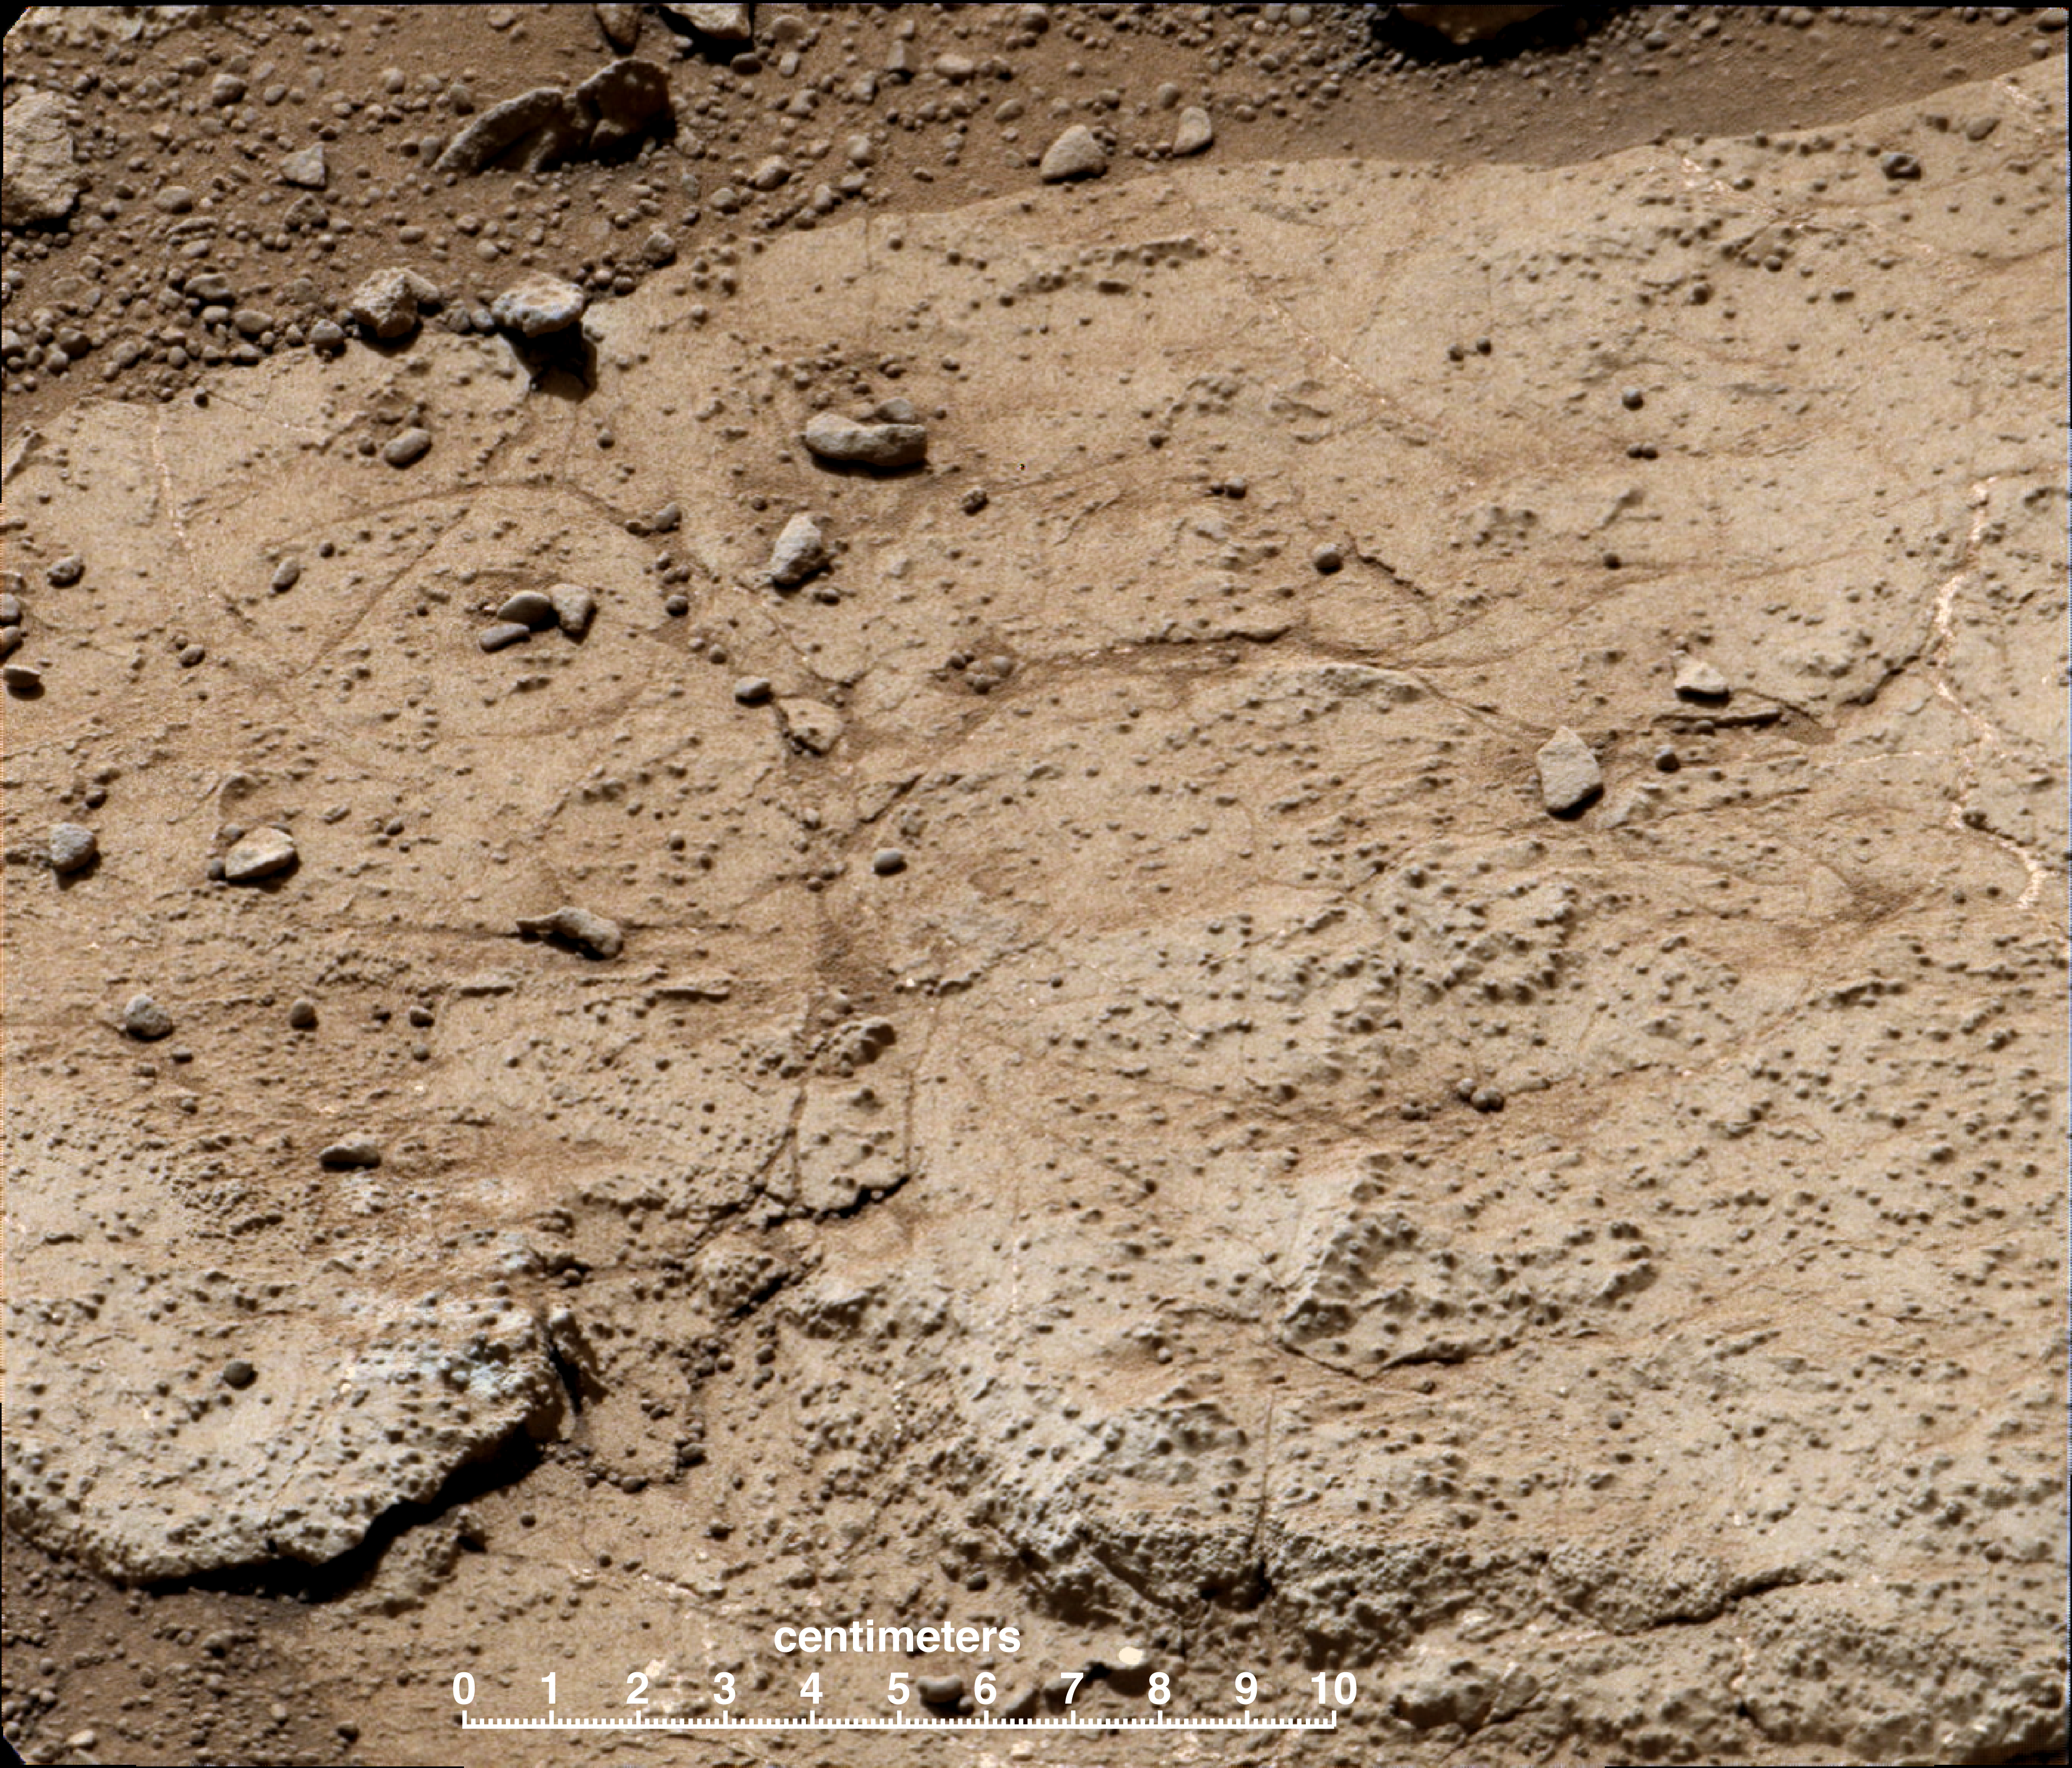

‘Cumberland’ Target for Drilling by Curiosity Mars Rover

This patch of bedrock, called “Cumberland,” has been selected as the second target for drilling by NASA’s Mars rover Curiosity. The rover has the capability to collect powdered material from inside the target rock and analyze that powder with laboratory instruments. The favored location for drilling into Cumberland is in the lower right portion of the image.

The rover’s first drilling target, “John Klein,” provided evidence for an ancient freshwater environment that had the basic elemental ingredients and an energy source favorable for microbial life. Like that first target, Cumberland is a patch of flat-lying rock with pale veins and nodules, on the floor of a shallow depression called “Yellowknife Bay.” The rover team plans to investigate Cumberland to check and confirm the results from John Klein.

This image was taken by the right (telephoto-lens) camera of the rover’s Mast Camera (Mastcam) instrument during the 192nd Martian day, or sol, of Curiosity’s work on Mars (Feb. 19, 2013). The scale bar is 10 centimeters (3.9 inches). The image has been white-balanced to show what the rock material would look like if it were on Earth. Two unannotated versions, white-balanced and raw color (showing what the rock material looks like on Mars to the camera) are available as Figure 1 and Figure 2.

Malin Space Science Systems, San Diego, developed, built and operates Mastcam. NASA’s Jet Propulsion Laboratory, Pasadena, Calif., manages the Mars Science Laboratory Project and the mission’s Curiosity rover for NASA’s Science Mission Directorate in Washington. The rover was designed and built at JPL, a division of the California Institute of Technology in Pasadena.

Credit: NASA/JPL-Caltech/MSSS